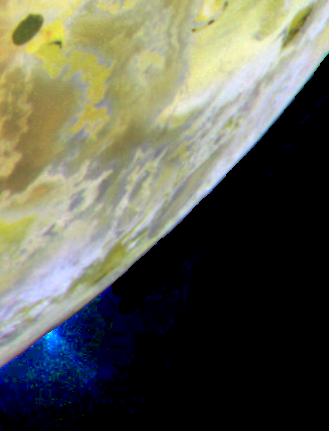

Masubi Plume on Io

A plume of gas and particles is ejected some 100 kilometers (about 60 miles) above the surface of Jupiter’s volcanic moon Io in this color image, recently taken by NASA¹s Galileo spacecraft.

The plume is erupting from near the location of a plume first observed by the Voyager spacecraft in 1979 and named Masubi. However, during the course of the Galileo tour of Jupiter and its moons, a plume has appeared at different locations within the Masubi region.

This color image is the same as the previously released false color mosaic of Io, but with special processing to enhance the visibility of the plume. The plume appears blue because of the way small particles in the plume scatter light.

North is to the top of the picture, and the Sun illuminates the surface from almost directly behind the spacecraft. The resolution is 1.3 kilometers (0.8 miles) per picture element. The images were taken on July 3, 1999 at a distance of about 130,000 kilometers (81,000 miles) by the Galileo¹s camera.

(P50590, MRPS95297)

The two images on the left are actually the same image displayed indifferent ways. In the top-left image, the Masubi plume is too dim to be seen. The bottom-left image has been processed to enhance the visibility of the plume, which can be seen rising above the bottom-left edge of Io’s disk. This processing overexposes the surface of Io so it appears completely white. In the pair of images on the right, a second image has been processed in similar fashion, so that Io’s surface features are visible in the top-right image and are overexposed in the bottom-right image. This time Masubi is on the night side of Io, just beyond the terminator (the imaginary line separating day from night), but the plume is high enough that it extends up into the sunlight. A plume from the volcano Prometheus can also be seen in this image, rising above the left edge of Io’s disk. The diagonal line in the bottom-right image and the small bright spots sprinkled across all the images are caused by charged particles hitting the camera’s CCD (charge-coupled device) detector.

North is to the top in all the images. The images on the left were taken by the on August 14, 1999 at a range of 1.1 million kilometers (700,000 miles) and have a resolution of 11 kilometers (7 miles) per picture element. The sun illuminates the surface from behind the spacecraft. The images on the right were taken on August 14, 1999 at a range of 1.6 million kilometers (1 million miles) and have a resolution of 16 kilometers (10 miles) per picture element. The sun illuminates the surface from the left.

The Jet Propulsion Laboratory, Pasadena, CA manages the Galileo mission for NASA’s Office of Space Science, Washington, DC. JPL is a division of the California Institute of Technology, Pasadena, CA.

Credit: NASA/JPL/University of Arizona